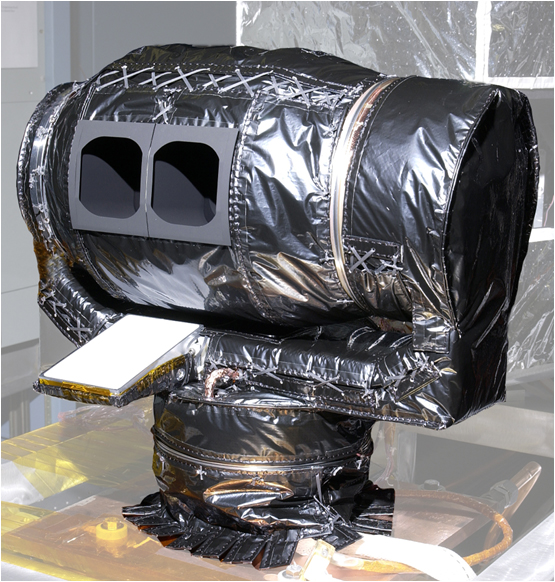

Climate Sounder Instrument for Mars Reconnaissance Orbiter

The Mars Climate Sounder instrument, shown here prior to its installation onto NASA’s Mars Reconnaissance Orbiter for the mission’s 2006 launch, will get a similar-looking sibling at Mars in 2016.

The European Space Agency and NASA announced instrument selections in August 2010 for the joint European-American 2016 ExoMars Trace Gas Orbiter mission. One of the five selected instruments, the ExoMars Climate Sounder, will closely resemble this predecessor, which is about 40 centimeters (16 inches) across.

The Mars Reconnaissance Orbiter has been studying Mars with six instruments since 2006. Its Mars Climate Sounder has provided a lengthening record of the changing vertical distributions of temperatures, dust, water vapor and ice clouds in the Martian atmosphere.

The ExoMars Climate Sounder will extend that record with flexibility for seeing slices of the atmosphere at all times of day, due to a different orbital geometry. The ExoMars Trace Gas Orbiter will also carry instruments for detecting very low concentrations of methane and other gaseous clues about possible life on Mars. Information from the climate sounder will add context for understanding how transport and chemical reactions in the atmosphere affect trace gases.

The design for both the Mars Climate Sounder and the ExoMars Climate Sounder features two telescope “eyes” gathering infrared radiation measured in nine spectral bands. Two motors enable flexibility in pointing straight downward or toward the horizon in any direction.

NASA’s Jet Propulsion Laboratory, Pasadena, Calif., supplied and operates the Mars Climate Sounder for the Mars Reconnaissance Orbiter and will supply and operate the ExoMars Climate Sounder for the ExoMars Trace Gas Orbiter. JPL also manages the Mars Reconnaissance Orbiter mission for the NASA Science Mission Directorate and manages NASA’s roles in the 2016 mission. JPL is a division of the California Institute of Technology.

Credit: NASA/JPL-Caltech